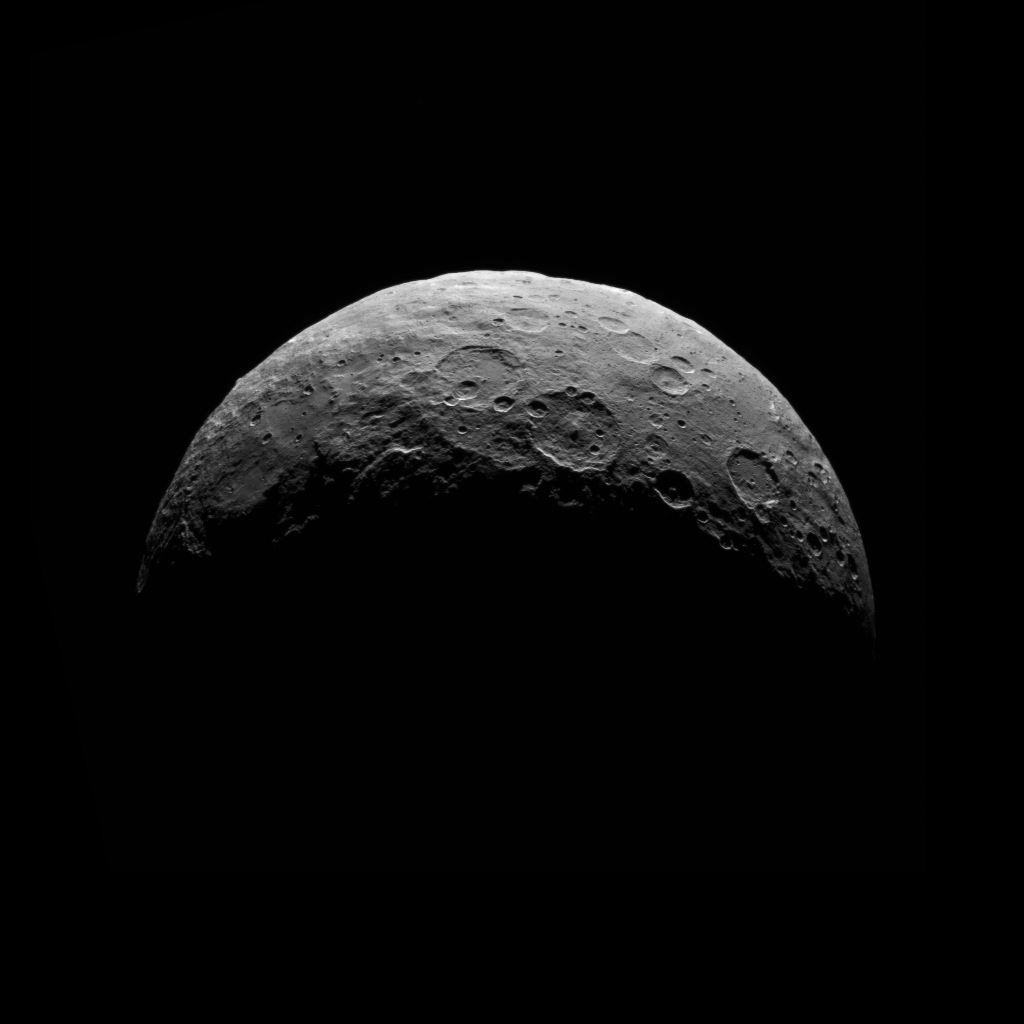

Dawn RC3 Image 6

This image of Ceres is part of a sequence taken by NASA’s Dawn spacecraft April 24 to 26, 2015, from a distance of 8,400 miles (13,600 kilometers).

This shows the same view as PIA19539.

Dawn’s mission is managed by JPL for NASA’s Science Mission Directorate in Washington. Dawn is a project of the directorate’s Discovery Program, managed by NASA’s Marshall Space Flight Center in Huntsville, Alabama. UCLA is responsible for overall Dawn mission science. Orbital ATK, Inc., in Dulles, Virginia, designed and built the spacecraft. The German Aerospace Center, the Max Planck Institute for Solar System Research, the Italian Space Agency and the Italian National Astrophysical Institute are international partners on the mission team.

Credit: NASA/JPL-Caltech/UCLA/MPS/DLR/IDA